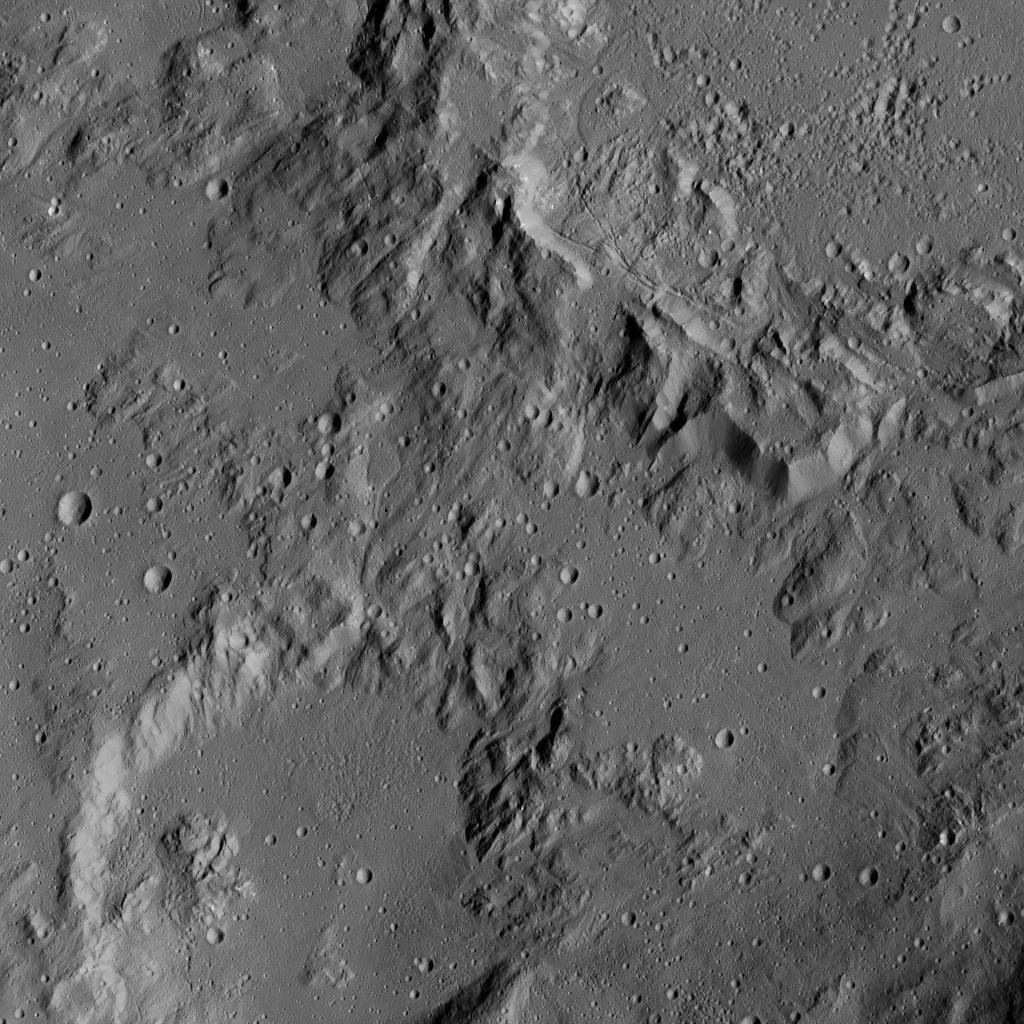

Dawn LAMO Image 204

This image from NASA’s Dawn spacecraft shows the edge of Ikapati crater on Ceres, at upper right. The image is centered at 31 degrees north latitude, 42 degrees east longitude.

Dawn took this image on June 12, 2016, from its low-altitude mapping orbit, at a distance of about 240 miles (385 kilometers) above the surface. The image resolution is 120 feet (35 meters) per pixel.

Dawn’s mission is managed by JPL for NASA’s Science Mission Directorate in Washington. Dawn is a project of the directorate’s Discovery Program, managed by NASA’s Marshall Space Flight Center in Huntsville, Alabama. UCLA is responsible for overall Dawn mission science. Orbital ATK, Inc., in Dulles, Virginia, designed and built the spacecraft. The German Aerospace Center, the Max Planck Institute for Solar System Research, the Italian Space Agency and the Italian National Astrophysical Institute are international partners on the mission team.

Credit: NASA/JPL-Caltech/UCLA/MPS/DLR/IDA